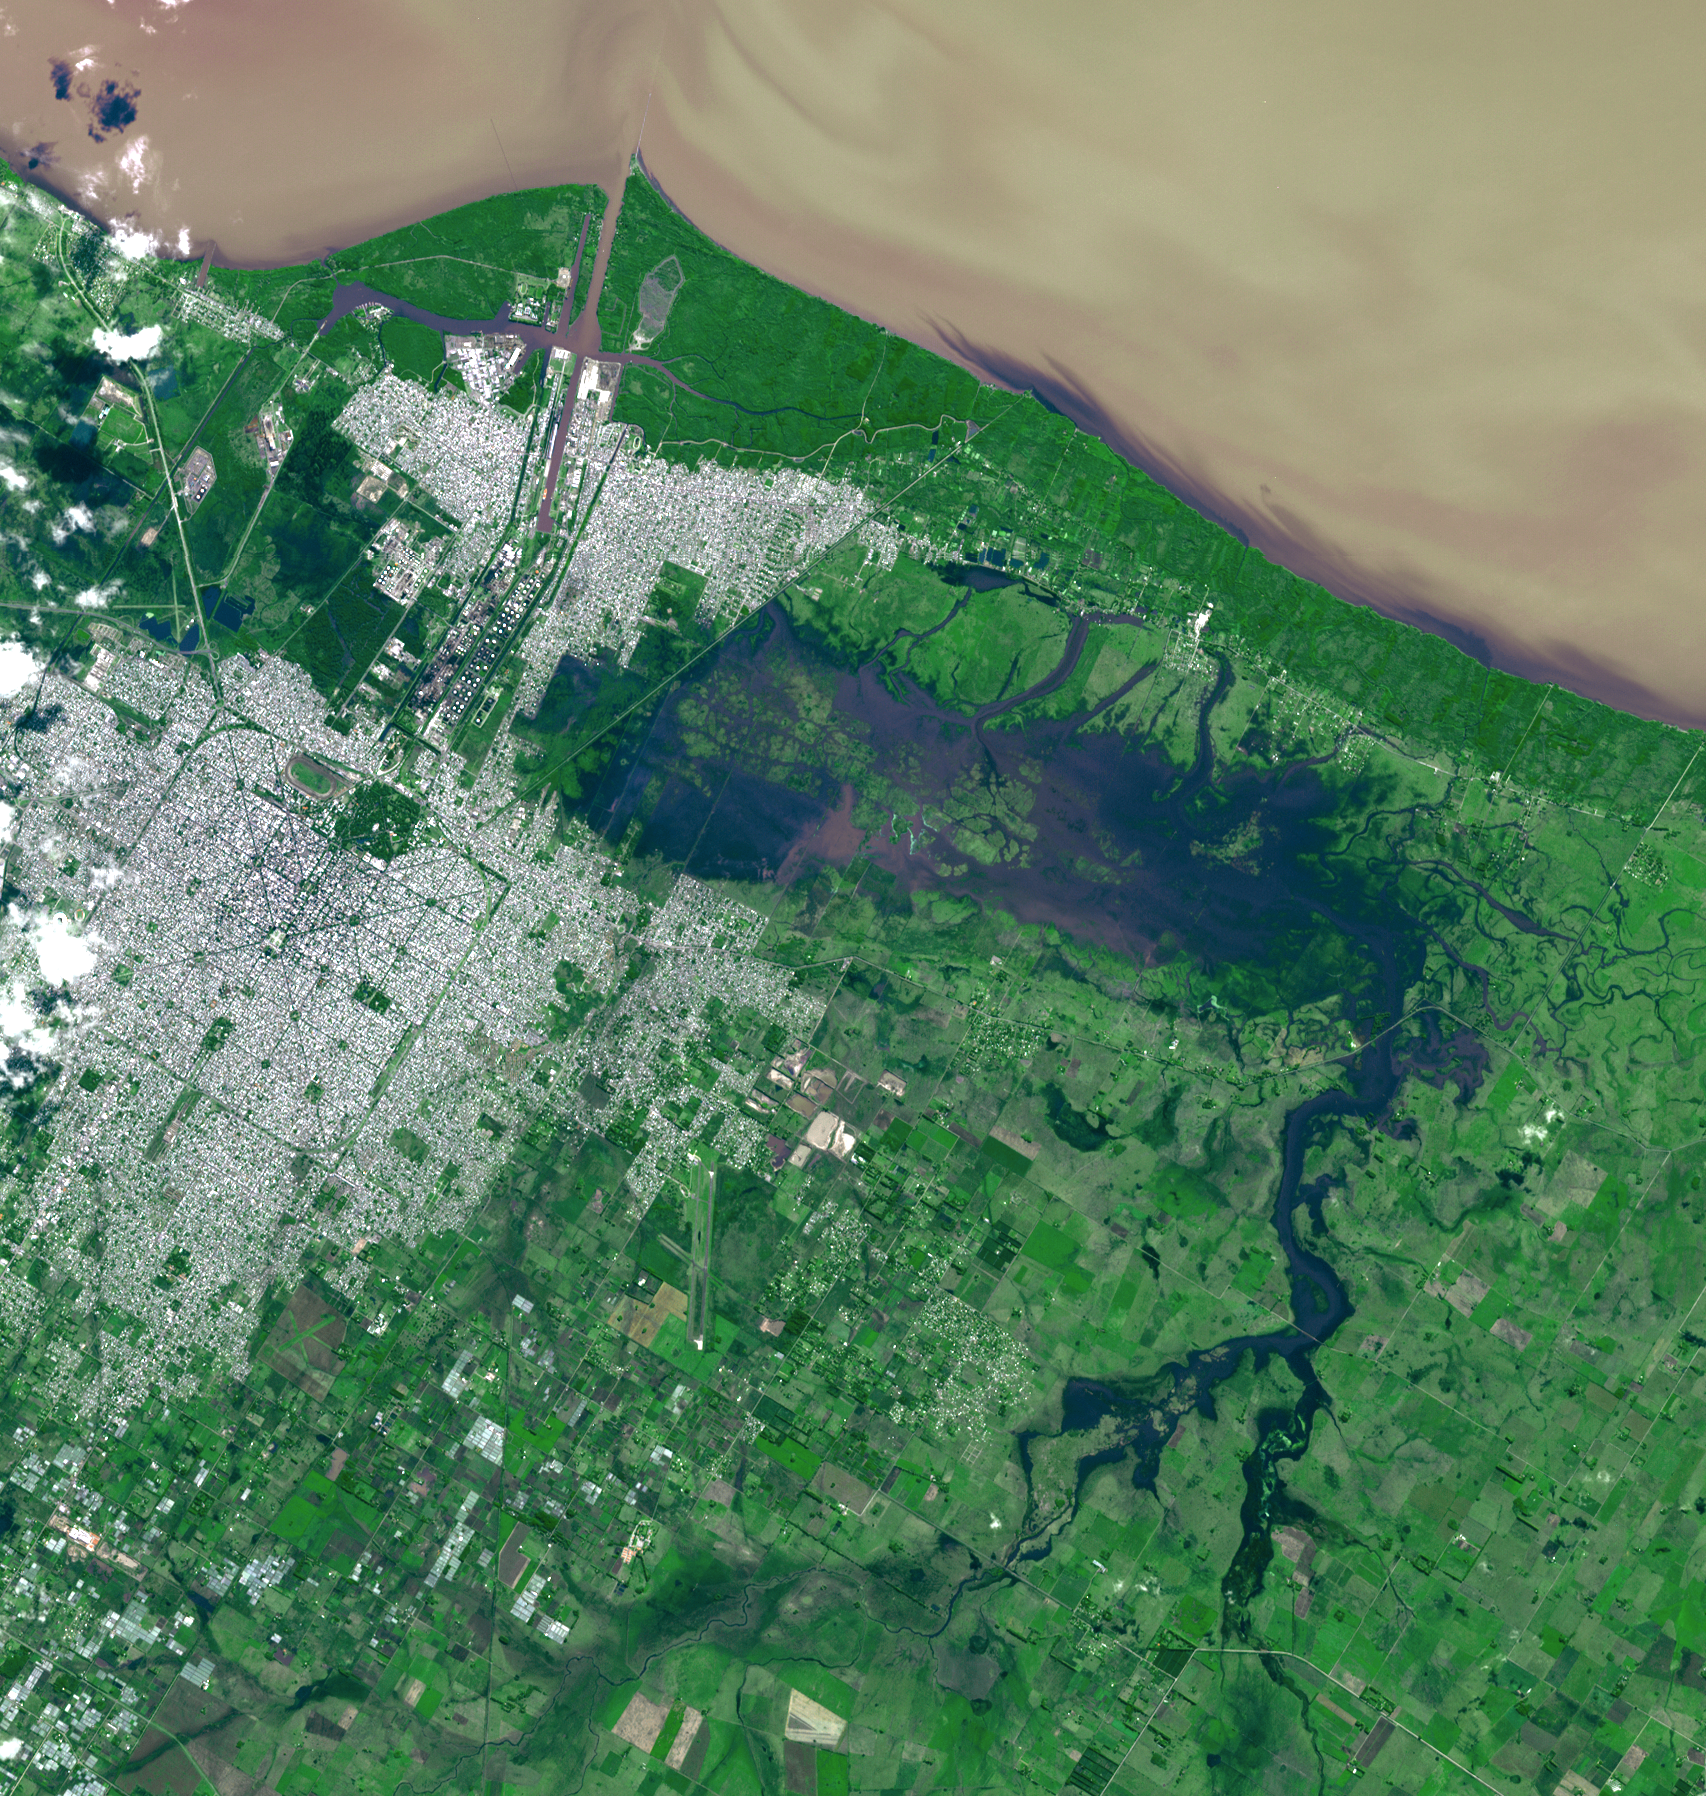

NASA Spacecraft Eyes Severe Flooding in Argentina

The Advanced Spaceborne Thermal Emission and Reflection Radiometer (ASTER) instrument on NASA’s Terra spacecraft captured this view of severe flooding in La Plata, Argentina, on April 4, 2013. Torrential rains and record flash flooding has killed more than 50 and left thousands homeless, according to news reports. La Plata is located 20 miles (50 kilometers) from Buenos Aires. In the image, flooded areas east and west of the city appear in dark blue. A heavy sediment load gives the Rio Plata its yellow-brown color. The image covers an area of 15.8 by 16.7 miles (25.5 by 27 kilometers) and is located at 34.8 degrees south latitude, 58 degrees west longitude.

With its 14 spectral bands from the visible to the thermal infrared wavelength region and its high spatial resolution of 15 to 90 meters (about 50 to 300 feet), ASTER images Earth to map and monitor the changing surface of our planet. ASTER is one of five Earth-observing instruments launched Dec. 18, 1999, on Terra. The instrument was built by Japan’s Ministry of Economy, Trade and Industry. A joint U.S./Japan science team is responsible for validation and calibration of the instrument and data products.

The broad spectral coverage and high spectral resolution of ASTER provides scientists in numerous disciplines with critical information for surface mapping and monitoring of dynamic conditions and temporal change. Example applications are: monitoring glacial advances and retreats; monitoring potentially active volcanoes; identifying crop stress; determining cloud morphology and physical properties; wetlands evaluation; thermal pollution monitoring; coral reef degradation; surface temperature mapping of soils and geology; and measuring surface heat balance.

The U.S. science team is located at NASA’s Jet Propulsion Laboratory, Pasadena, Calif. The Terra mission is part of NASA’s Science Mission Directorate, Washington, D.C.

Credit: NASA/GSFC/METI/ERSDAC/JAROS, and U.S./Japan ASTER Science Team